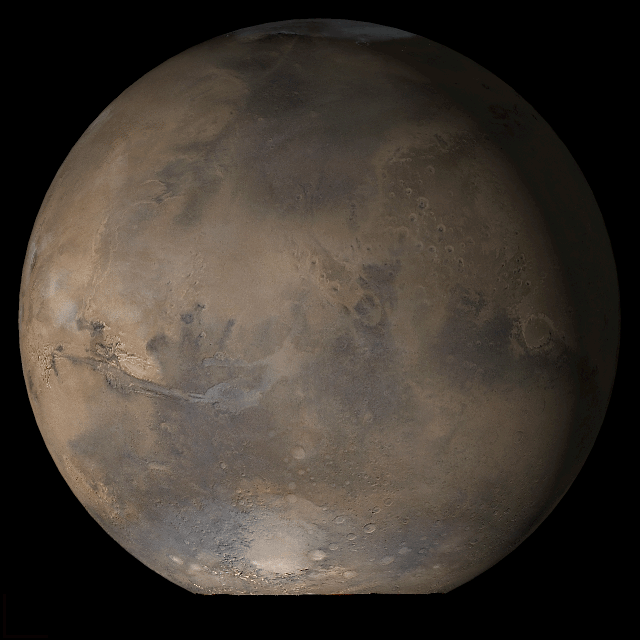

Mars at Ls 53°: Acidalia/Mare Erythraeum

9 May 2006
This picture is a composite of Mars Global Surveyor (MGS) Mars Orbiter Camera (MOC) daily global images acquired at Ls 53° during a previous Mars year. This month, Mars looks similar, as Ls 53° occurs in mid-May 2006. The picture shows the Acidalia/Mare Erythraeum face of Mars. Over the course of the month, additional faces of Mars as it appears at this time of year are being posted for MOC Picture of the Day. Ls, solar longitude, is a measure of the time of year on Mars. Mars travels 360° around the Sun in 1 Mars year. The year begins at Ls 0°, the start of northern spring and southern autumn.

Season: Northern Spring/Southern Autumn

Credit: NASA/JPL/Malin Space Science Systems